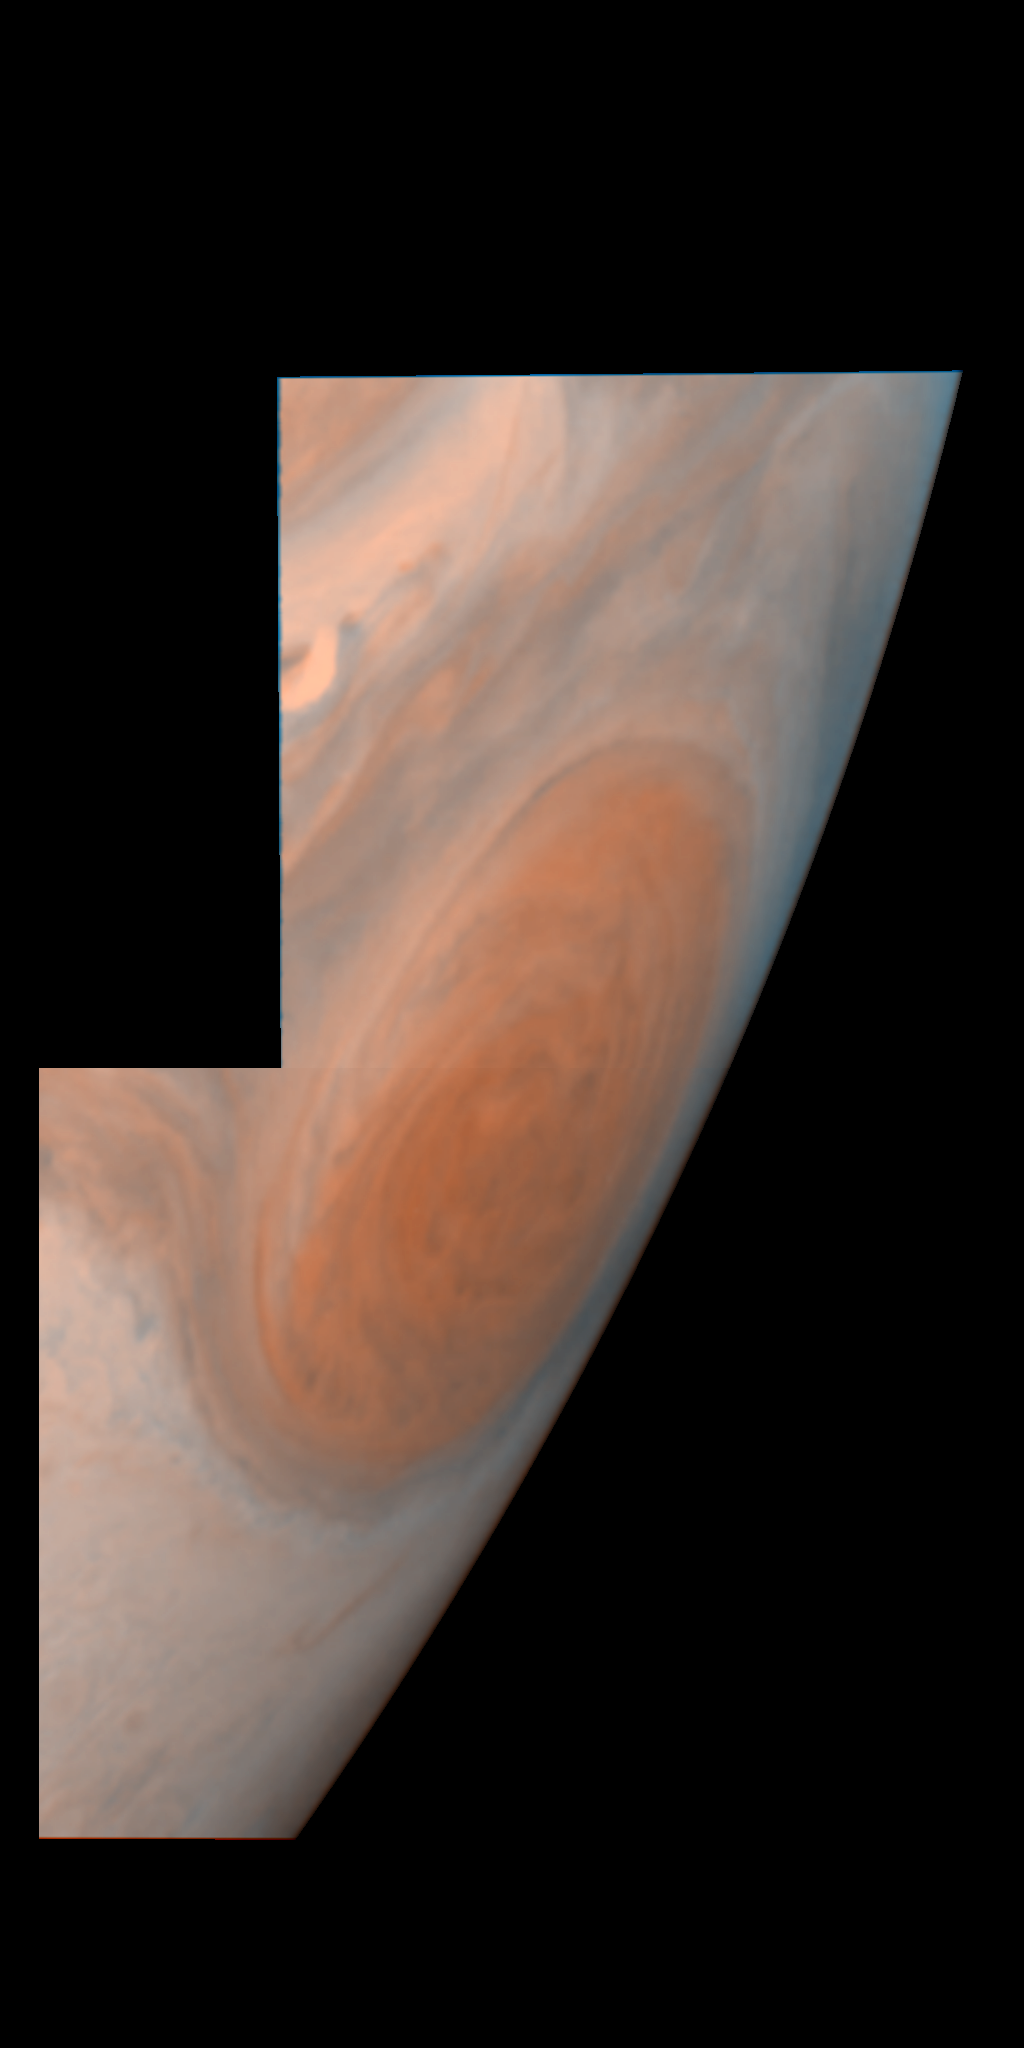

Jupiter’s Great Red Spot

This view of Jupiter’s Great Red Spot is a mosaic of two images taken by the Galileo spacecraft. The image was created using two filters, violet and near-infrared, at each of two camera positions. The Great Red Spot is a storm in Jupiter’s atmosphere and is at least 300 years-old. Winds blow counterclockwise around the Great Red Spot at about 400 kilometers per hour (250 miles per hour). The size of the storm is more than one Earth diameter (13,000 kilometers or 8,000 miles) in the north-south direction and more than two Earth diameters in the east-west direction. In this oblique view, where the Great Red Spot is shown on the planet’s limb, it appears longer in the north-south direction. The image was taken on June 26, 1996.

The Galileo mission is managed by NASA’s Jet Propulsion Laboratory.

Credit: NASA/JPL